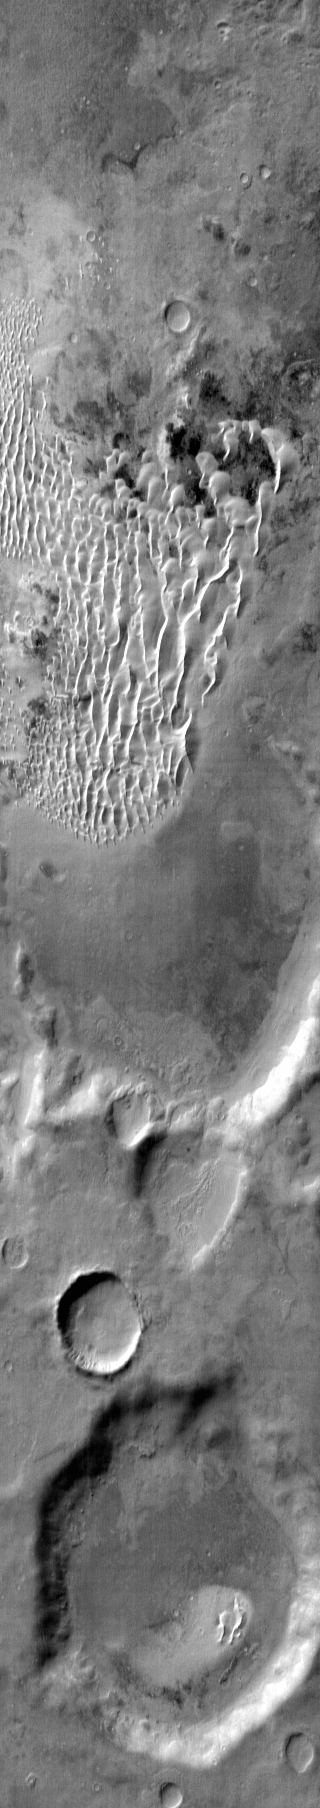

Kaiser Crater Dunes (IR)

This daytime IR image shows part of the dune field located on the floor of Kaiser Crater.

Image information: IR instrument. Latitude -47.5N, Longitude 19.6E. 122 meter/pixel resolution.

Please see the THEMIS Data Citation Note for details on crediting THEMIS images.

Note: this THEMIS visual image has not been radiometrically nor geometrically calibrated for this preliminary release. An empirical correction has been performed to remove instrumental effects. A linear shift has been applied in the cross-track and down-track direction to approximate spacecraft and planetary motion. Fully calibrated and geometrically projected images will be released through the Planetary Data System in accordance with Project policies at a later time.

NASA’s Jet Propulsion Laboratory manages the 2001 Mars Odyssey mission for NASA’s Office of Space Science, Washington, D.C. The Thermal Emission Imaging System (THEMIS) was developed by Arizona State University, Tempe, in collaboration with Raytheon Santa Barbara Remote Sensing. The THEMIS investigation is led by Dr. Philip Christensen at Arizona State University. Lockheed Martin Astronautics, Denver, is the prime contractor for the Odyssey project, and developed and built the orbiter. Mission operations are conducted jointly from Lockheed Martin and from JPL, a division of the California Institute of Technology in Pasadena.

Credit: NASA/JPL/ASU